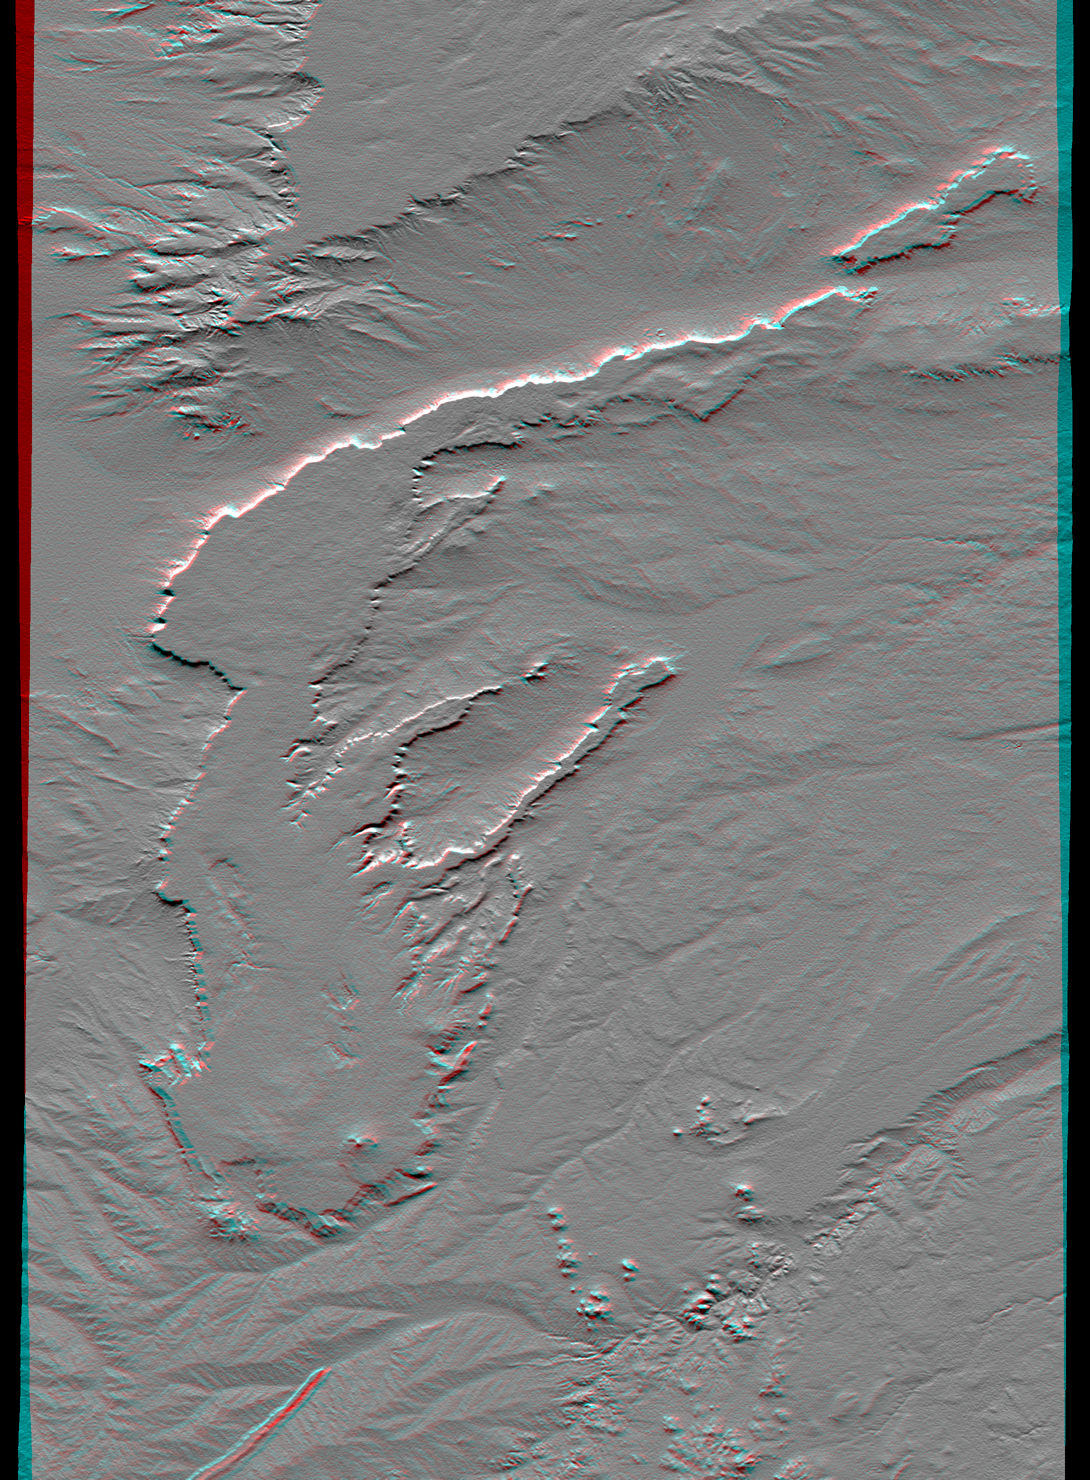

SRTM Anaglyph: Lava plateaus, Argentina

All of the major landforms relate to volcanism and/or erosion in this Shuttle Radar Topography Mission scene of Patagonia, near La Esperanza, Argentina. The two prominent plateaus once formed a continuous surface that extended over much of this region. Younger volcanoes have grown through and atop the plateau, and one just south of this scene has sent a long, narrow flow down a stream channel (lower left). The topographic pattern shows that streams dominate the erosion processes in this arid environment even though wind is known to move substantial amounts of sediment here.

This anaglyph was produced by first shading a preliminary SRTM elevation model. The stereoscopic effect was then created by generating two differing perspectives, one for each eye. When viewed through special glasses, the result is a vertically exaggerated view of the Earth’s surface in its full three dimensions. Anaglyph glasses cover the left eye with a red filter and cover the right eye with a blue filter.

Elevation data used in this image was acquired by the Shuttle Radar Topography Mission aboard the Space Shuttle Endeavour, launched on February 11, 2000. SRTM used the same radar instrument that comprised the Spaceborne Imaging Radar-C/X-Band Synthetic Aperture Radar (SIR-C/X-SAR) that flew twice on the Space Shuttle Endeavour in 1994. SRTM was designed to collect three-dimensional measurements of the Earth’s surface. To collect the 3-D data, engineers added a 60-meter-long (200-foot) mast, installed additional C-band and X-band antennas, and improved tracking and navigation devices. The mission is a cooperative project between NASA, the National Imagery and Mapping Agency (NIMA) of the U.S. Department of Defense, and the German and Italian space agencies. It is managed by NASA’s Jet Propulsion Laboratory, Pasadena, CA, for NASA’s Earth Science Enterprise, Washington, DC.

Size: 62.4 by 88.8 kilometers (38.7 by 55.1 miles)
Location: 40.0 deg. South lat., 68.6 deg. West lon.
Orientation: North toward the top
Image Data: Shaded and colored SRTM elevation model
Date Acquired: February 2000

Credit: NASA/JPL/NIMA